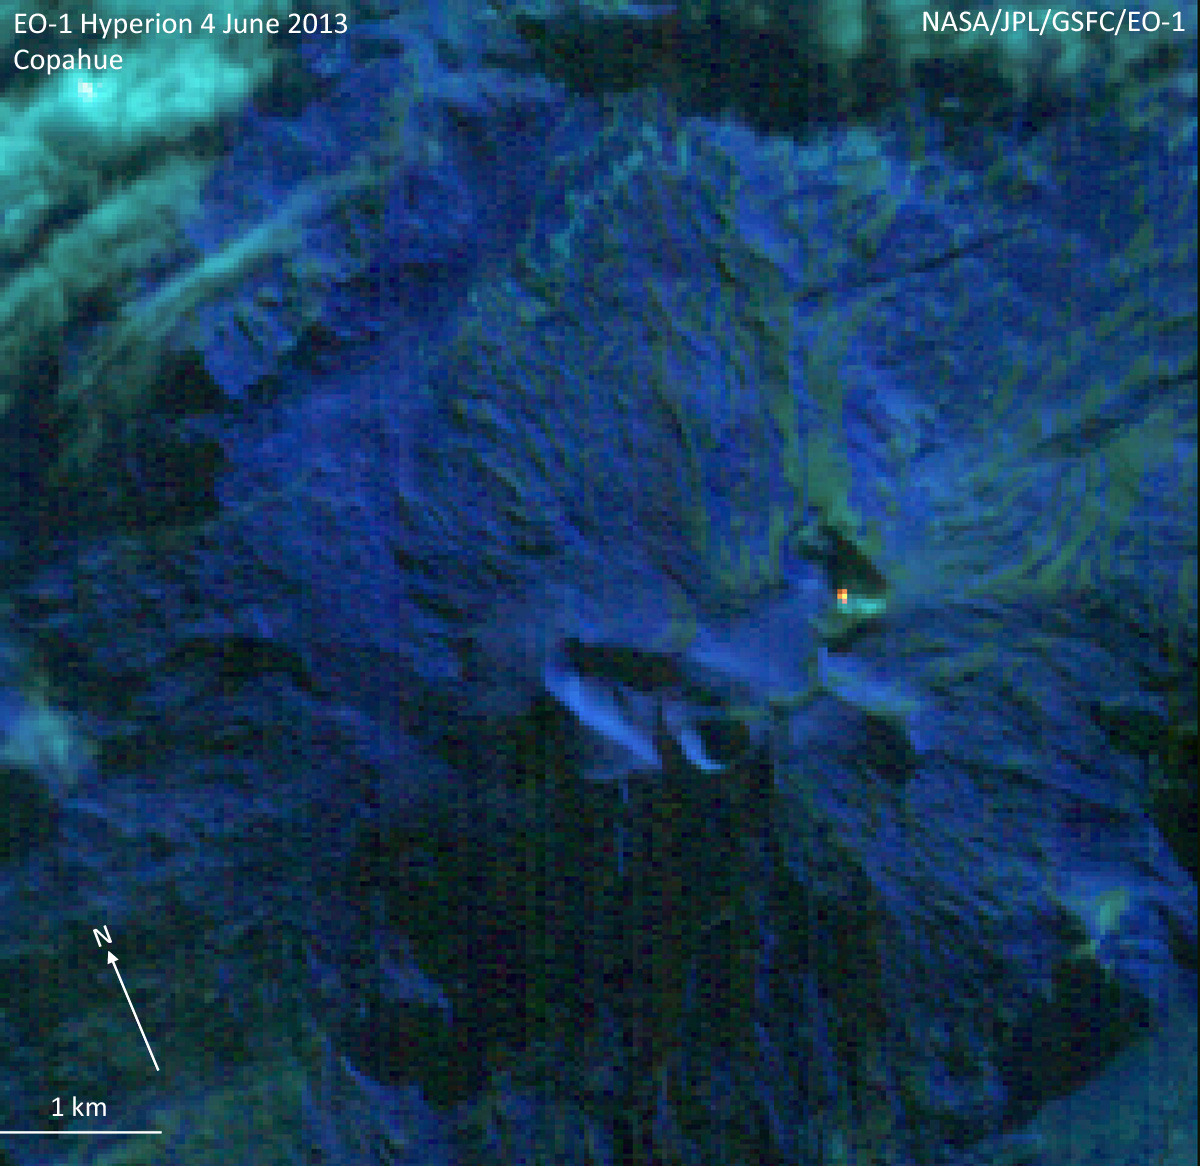

NASA’s Earth Observing-1 Keeps Watchful Eye on South American Volcano Copahue

The Hyperion imaging spectrometer on the Earth Observing-1 (EO-1) spacecraft observed Copahue volcano on Jun. 4, 2013. Copahue is a 2,965 meter (9,728 feet) high volcano on the Chile-Argentina border. Having recently displayed signs of unrest, the volcano is under close scrutiny by local volcanologists. A small cluster of hot pixels near to the summit of the volcano was detected in the Hyperion data. Total heat loss is estimated to be about 3 megawatts from an area of about 120 m². Derived temperatures range from about 377° C (650 Kelvin, 711° F) to about 627° C (900 Kelvin, 1,161° F). This feature is probably a vent from which hot gases are emerging. Data were obtained and processed through the EO-1 Volcano Sensor Web (VSW), developed at NASA’s Jet Propulsion Laboratory-California Institute of Technology. The VSW detects notifications of volcanic activity and automatically re-tasks EO-1 to obtain data. Data processing and detection of thermal anomalies are also automatic. This image is created from Hyperion bands at 2.282 microns (red channel), 1.649 microns (green channel) and 1.245 microns (blue channel). The observation was obtained at a spatial resolution of 30 meters (32.8 yards) per pixel. The scene is 7.7 kilometers (4.8 miles) wide.

The EO-1 spacecraft is managed by NASA’s Goddard Space Flight Center, Greenbelt, Md. EO-1 is the satellite remote-sensing asset used by the Volcano Sensor Web developed by NASA’s Jet Propulsion Laboratory, Pasadena, Calif., which is being used to monitor this, and other, volcanic eruptions around the world.

Credit: NASA/GSFC/JPL-Caltech/Ashley Davies